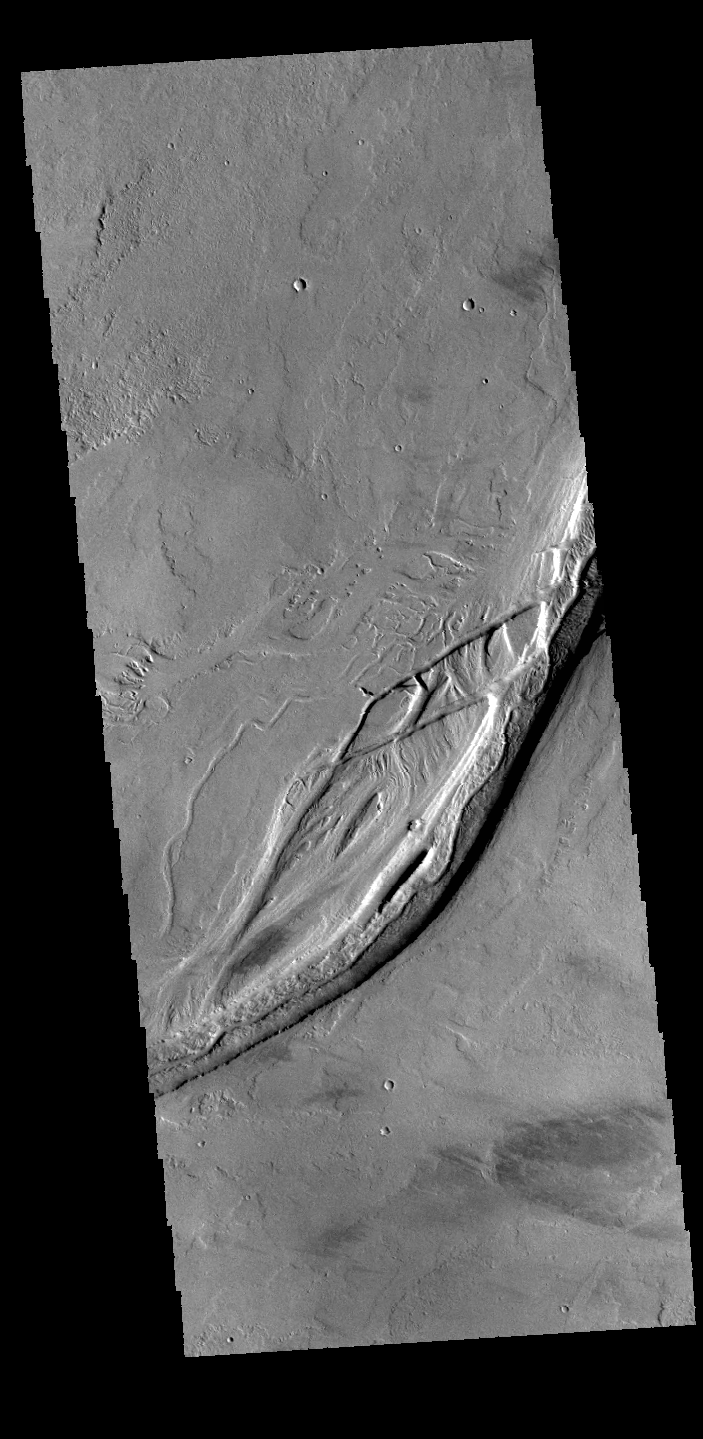

Olympica Fossae

This VIS image of Olympica Fossae shows both linear and sinuous channel forms. The linear depressions are most likely of tectonic origin (faulting); and the sinuous channels were probably formed by liquid flow. The liquid may have been lava, rather than water.

Credit: NASA/JPL-Caltech/ASU